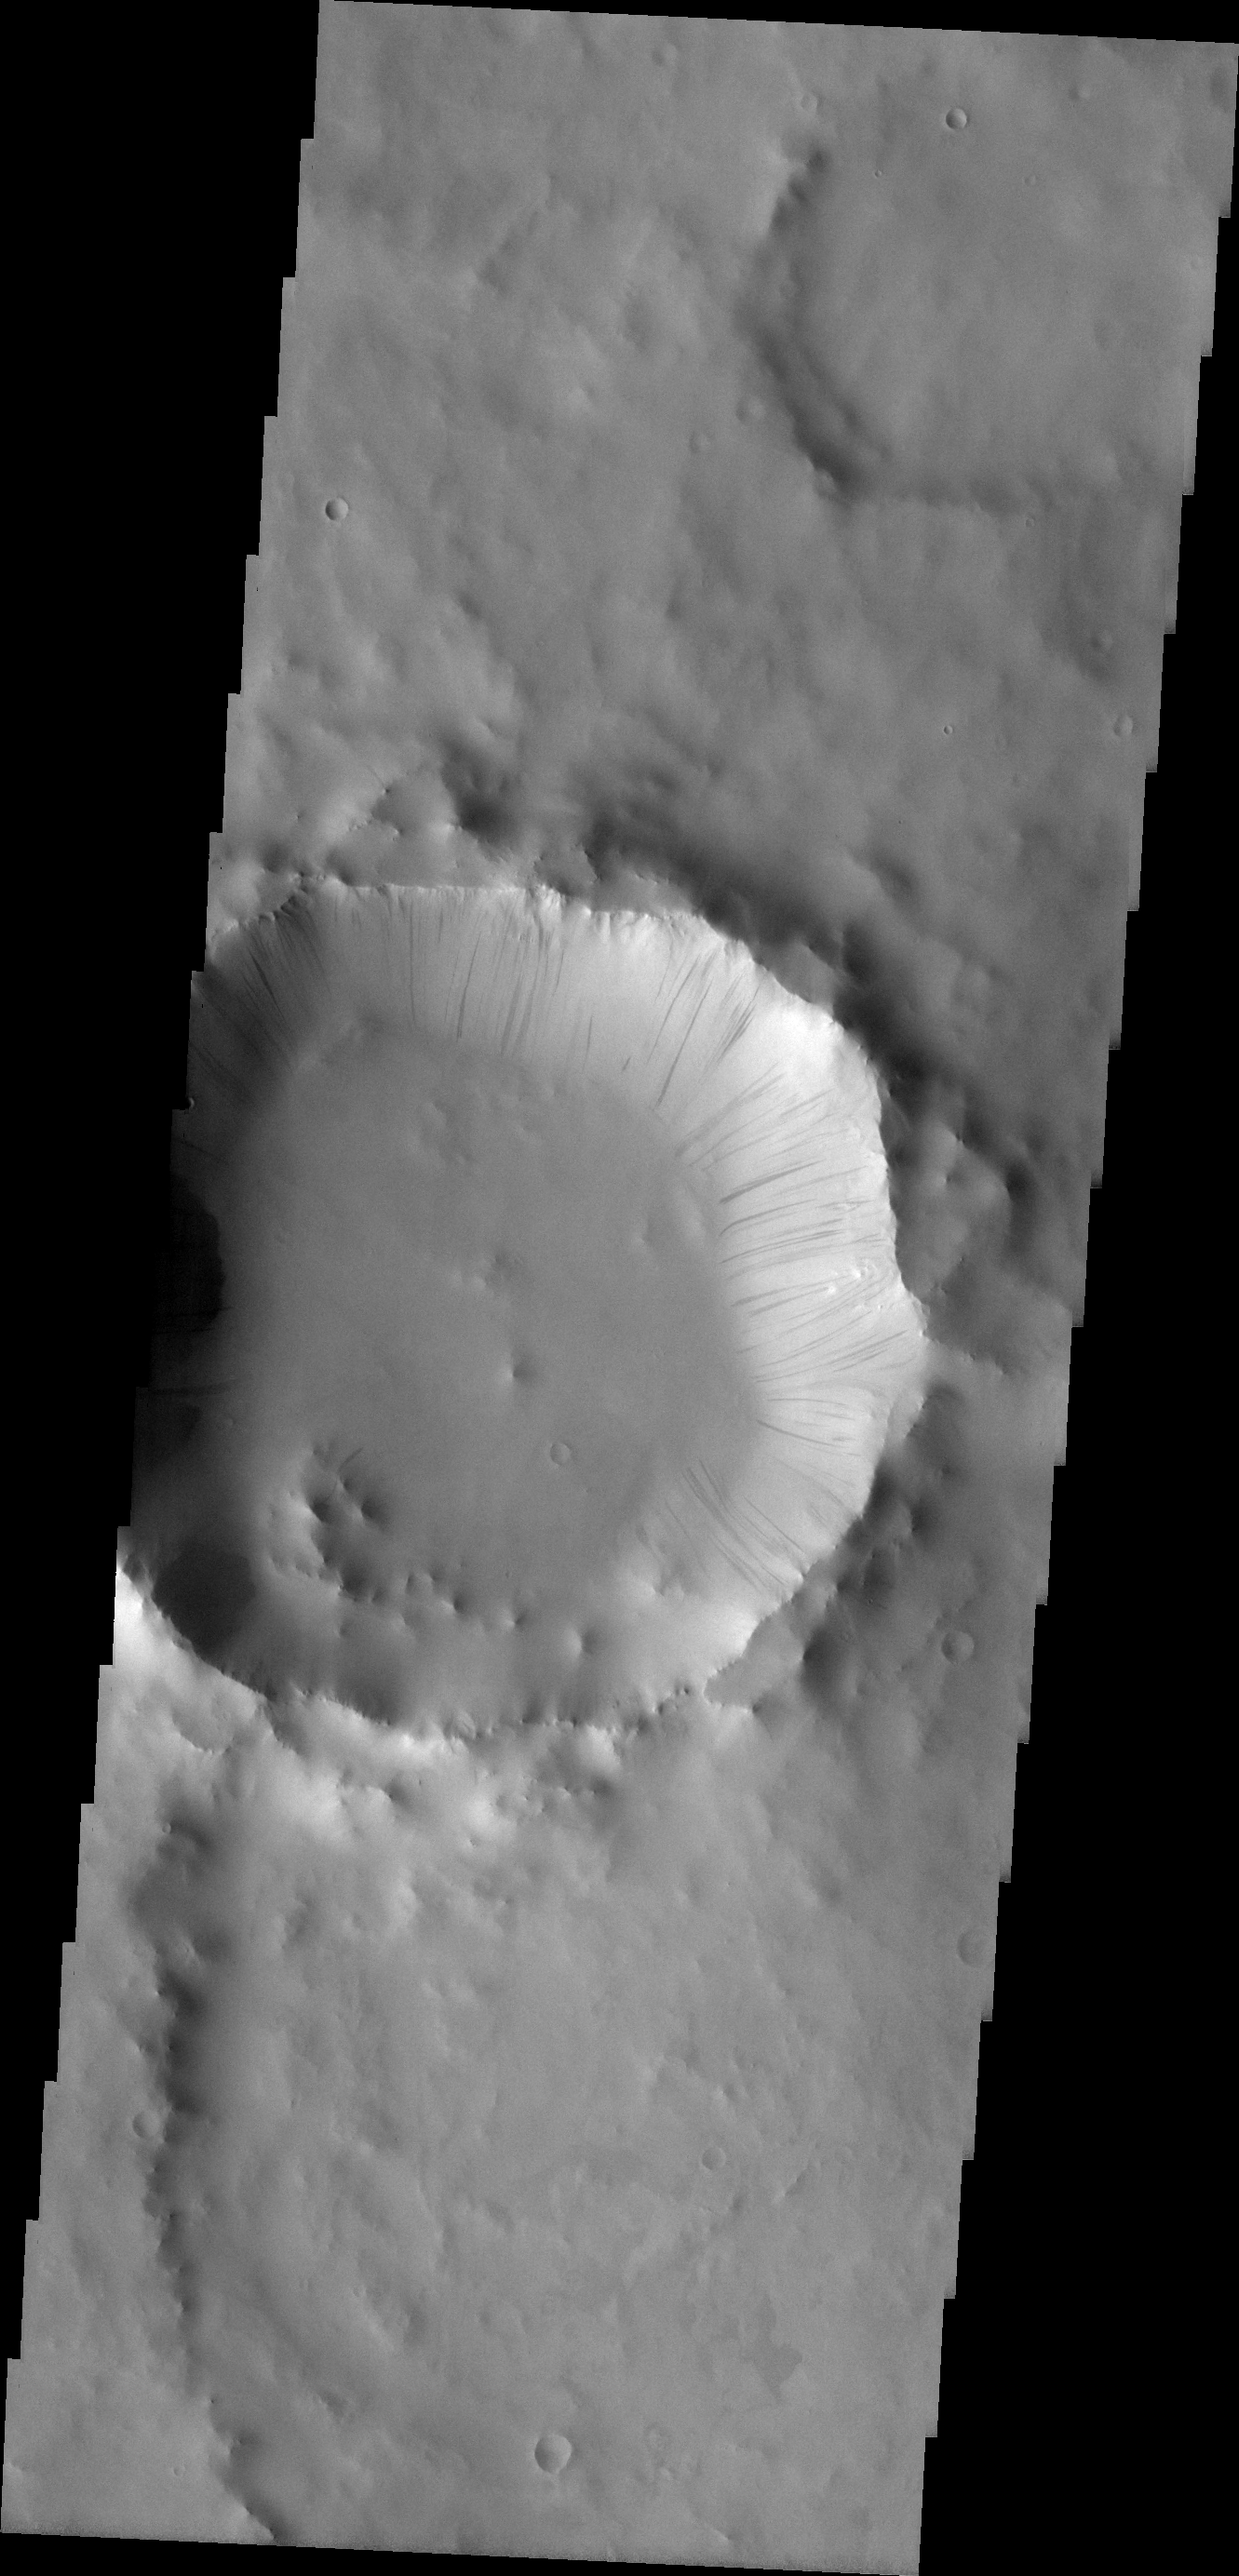

Dark Slope Streaks

The dark slope streaks on the interior rim of this crater in Terra Sabaea mark locations where the upper layer of dust has been removed, exposing the darker rock beneath.

Image information: VIS instrument. Latitude 5.3N, Longitude 43.7E. 18 meter/pixel resolution.

Please see the THEMIS Data Citation Note for details on crediting THEMIS images.

Note: this THEMIS visual image has not been radiometrically nor geometrically calibrated for this preliminary release. An empirical correction has been performed to remove instrumental effects. A linear shift has been applied in the cross-track and down-track direction to approximate spacecraft and planetary motion. Fully calibrated and geometrically projected images will be released through the Planetary Data System in accordance with Project policies at a later time.

NASA’s Jet Propulsion Laboratory manages the 2001 Mars Odyssey mission for NASA’s Office of Space Science, Washington, D.C. The Thermal Emission Imaging System (THEMIS) was developed by Arizona State University, Tempe, in collaboration with Raytheon Santa Barbara Remote Sensing. The THEMIS investigation is led by Dr. Philip Christensen at Arizona State University. Lockheed Martin Astronautics, Denver, is the prime contractor for the Odyssey project, and developed and built the orbiter. Mission operations are conducted jointly from Lockheed Martin and from JPL, a division of the California Institute of Technology in Pasadena.

Credit: NASA/JPL/ASU